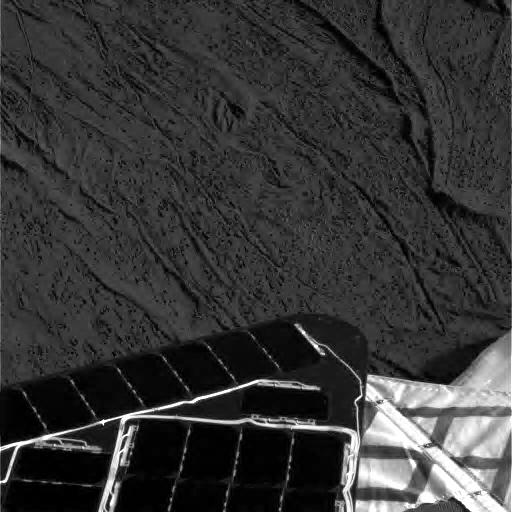

Meridiani Planum Soil

This image shows one of the Mars Exploration Rover Opportunity’s first views of the martian soil after its successful landing at Meridiani Planum on Mars. Opportunity landed Saturday night at approximately 9:05 PST. The image was taken by the rover’s panoramic camera.

Credit: NASA/JPL/Cornell